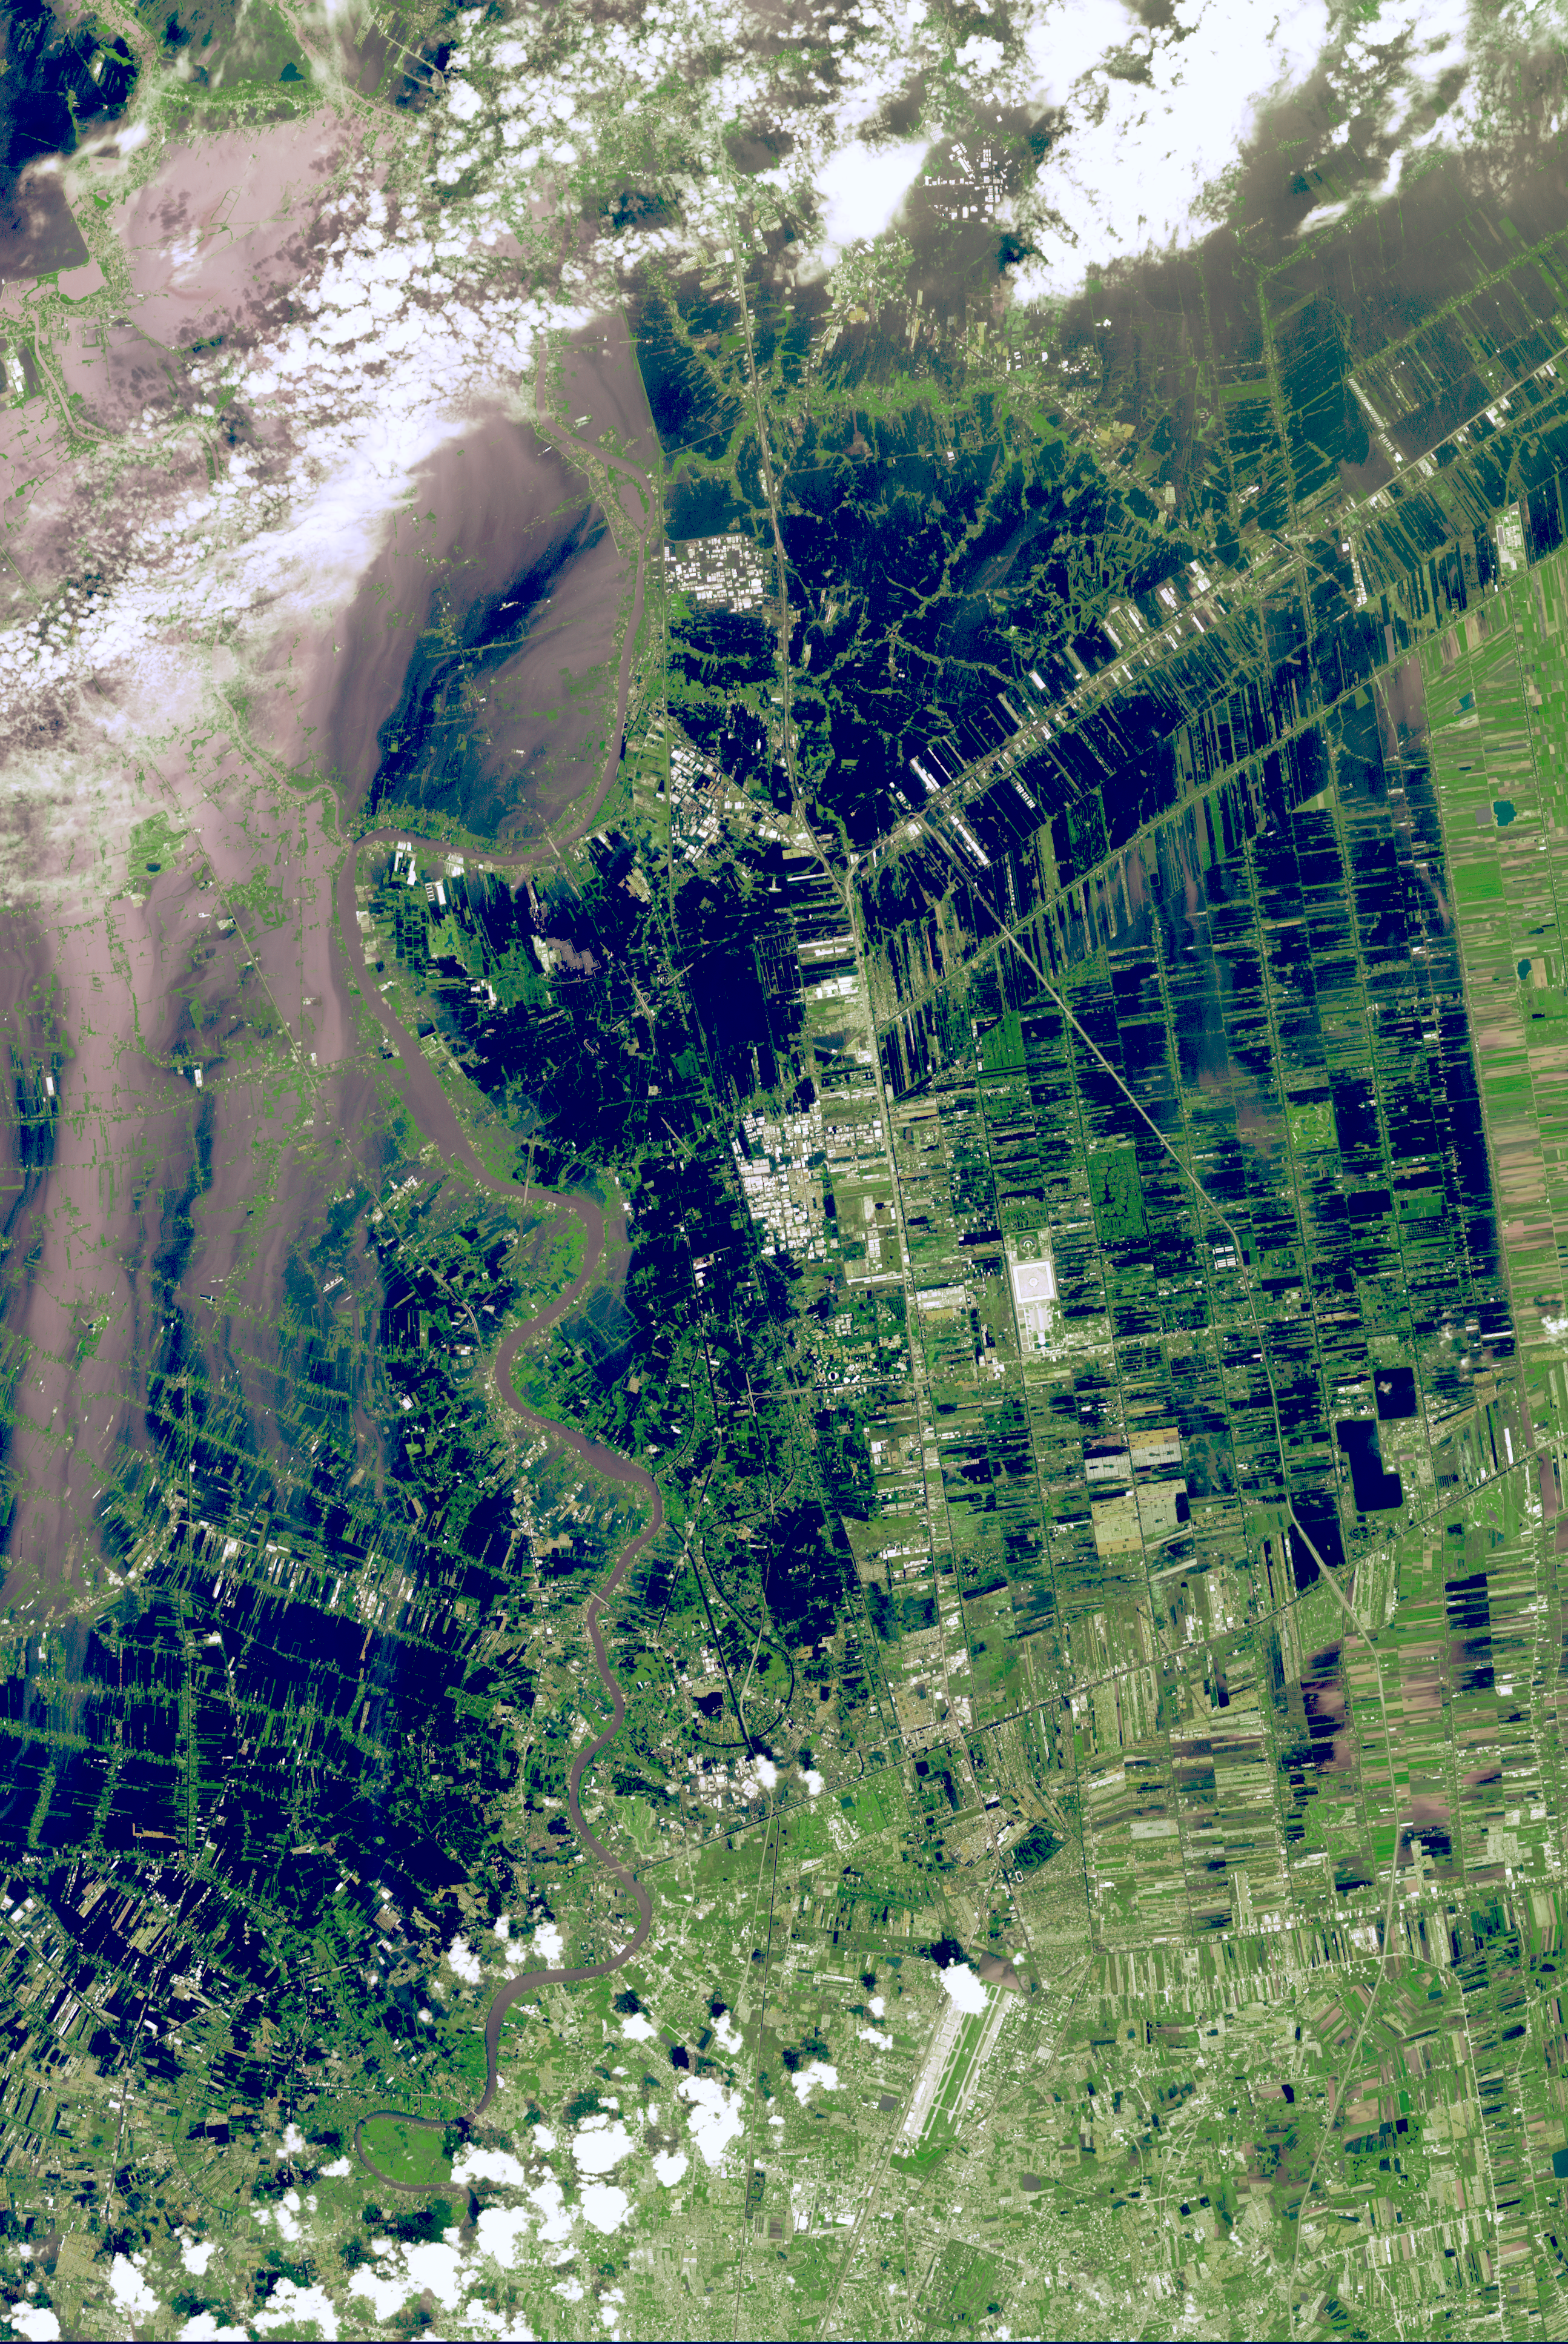

NASA Spacecraft Images Continued Thailand Flooding

The Chao Phraya River was in flood stage on Oct. 25, 2011, as the inundation moved south towards Bangkok, Thailand. The muddy water had overflowed the banks of the river, forcing evacuation of thousands of residents. In this image from the Advanced Spaceborne Thermal Emission and Reflection Radiometer (ASTER) on NASA’s Terra spacecraft, flooded agricultural fields and villages are depicted in dark blue, and the sediment-laden water in shades of tan. At the bottom of the image, Don Muang, Bangkok’s domestic airport, closed the next day as the runways were underwater. The ASTER image covers an area of 24.1 by 36 miles (38.8 by 58 kilometers), and is located near 14.1 degrees north latitude, 100.5 degrees east longitude.

With its 14 spectral bands from the visible to the thermal infrared wavelength region and its high spatial resolution of 15 to 90 meters (about 50 to 300 feet), ASTER images Earth to map and monitor the changing surface of our planet. ASTER is one of five Earth-observing instruments launched Dec. 18, 1999, on Terra. The instrument was built by Japan’s Ministry of Economy, Trade and Industry. A joint U.S./Japan science team is responsible for validation and calibration of the instrument and data products.

The broad spectral coverage and high spectral resolution of ASTER provides scientists in numerous disciplines with critical information for surface mapping and monitoring of dynamic conditions and temporal change. Example applications are: monitoring glacial advances and retreats; monitoring potentially active volcanoes; identifying crop stress; determining cloud morphology and physical properties; wetlands evaluation; thermal pollution monitoring; coral reef degradation; surface temperature mapping of soils and geology; and measuring surface heat balance.

The U.S. science team is located at NASA’s Jet Propulsion Laboratory, Pasadena, Calif. The Terra mission is part of NASA’s Science Mission Directorate, Washington, D.C.

Credit: NASA/GSFC/METI/ERSDAC/JAROS, and U.S./Japan ASTER Science Team